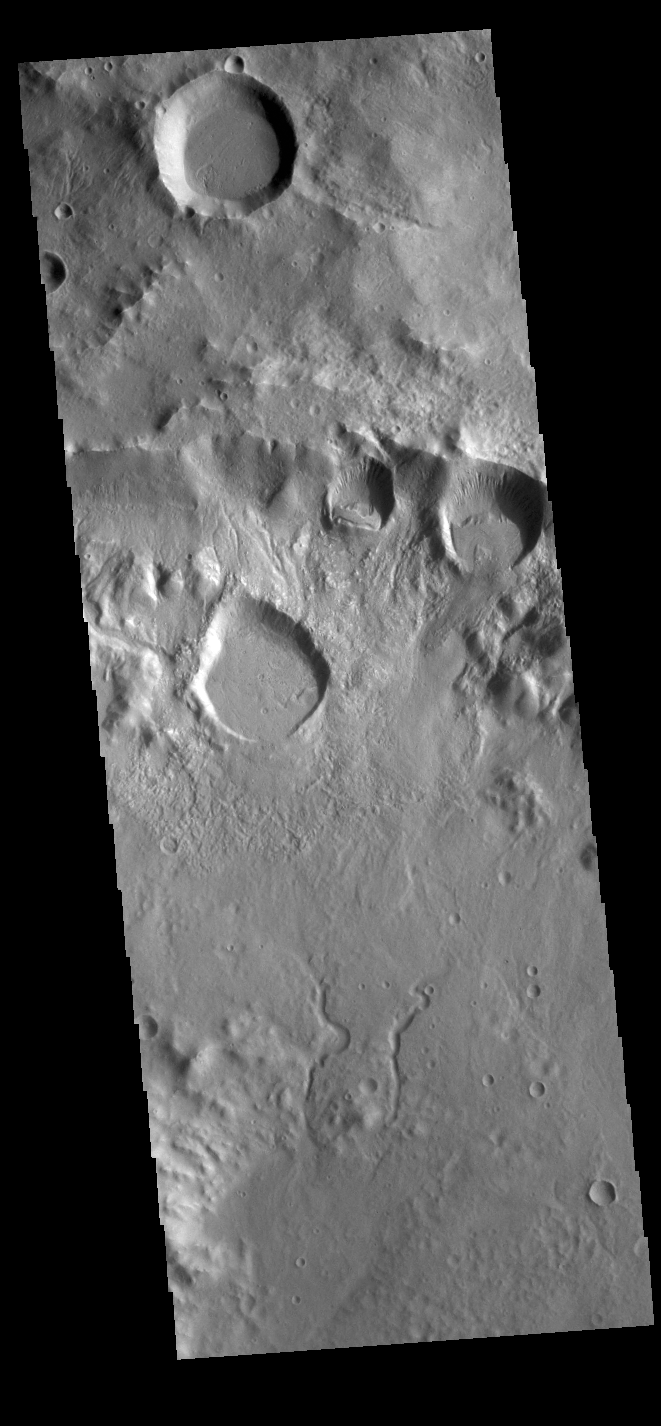

Inside a Crater

This VIS image shows part of the crater rim and floor of an unnamed crater located in Terra Sirenum on the north rim of Newton Crater. The rim of the crater is in the upper half of the image. Several rounded features are located near the top of the rim. Rather than being impact craters, these features are more likely formed by collapse of the crater rim. In this type of slope failure a block of material slides down a fracture leaving a scalloped shaped feature with a block of material along the lower edge of the slope. There are also several channels dissecting the rim. This crater has a central peak, just off the image at the bottom left corner. The channels in the bottom part of the image are flowing away from the peak.

Credit: NASA/JPL-Caltech/ASU